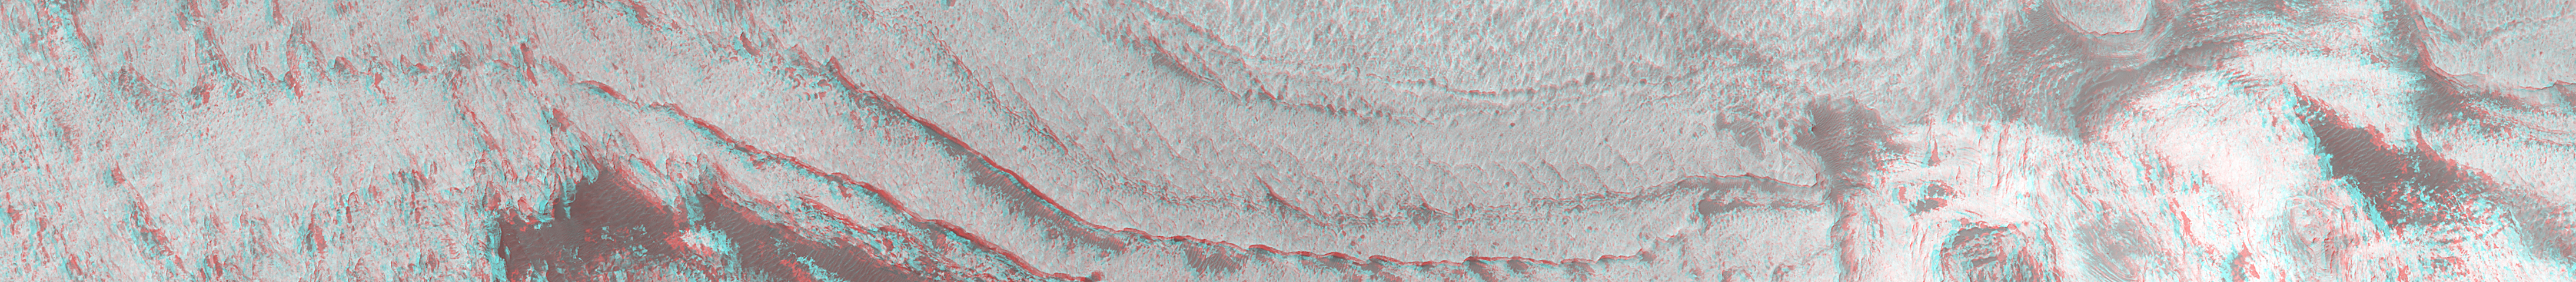

Stereo View of Layer Outcrops in Iani Chaos

In an effort to save fuel so that the Mars Global Surveyor (MGS) mission can be extended additional years into the future (in order to act as a relay for entry, descent, and landing telemetry from the Mars Exploration Rover mission in early 2004), the spacecraft was re-oriented in mid-August 2001 such that it no longer points the camera and other science instruments straight down at Mars (i.e., towards its nadir). Now it points about 16° off-nadir. For the Mars Orbiter Camera (MOC) experiment, this new [sic] orientation, known among MGS teams as “Relay-16” (because it enables the “relay mission” and has an offset of 16°), has resulted in a tremendous increase in the number of opportunities to acquire high resolution stereo (3-D) views of the martian surface. Ideally, an image taken during the Mapping Mission when the spacecraft was pointing nadir is repeated within a week or two of its first Mars anniversary–i.e., 1 Mars year after it was first acquired–so that the illumination conditions are close to the same in the two images.

The 3-D anaglyph shown here is an example of the on-going effort to acquire rRelay-16 stereo during the MGS Extended Mission. The first picture used to make this image, M13-01484, was acquired March 21, 2000. Nearly 1 Mars year later, the second image, E12-02584, was taken on January 23, 2002. Together, the images show eroded, pitted, light-toned layer outcrops in Iani Chaos near 4.4°S, 18.6°W. The layered materials may be ancient sedimentary rocks. The image covers an area 26 km (16 miles) by nearly 3 km (1.9 mi) wide, and is illuminated from the top left.

To see this image in stereo vision, you must use “3-D” glasses (red in left eye, blue in right). To see the original image from March 2000, visit M13-01484 in the MOC Gallery.

Malin Space Science Systems and the California Institute of Technology built the MOC using spare hardware from the Mars Observer mission. MSSS operates the camera from its facilities in San Diego, CA. The Jet Propulsion Laboratory’s Mars Surveyor Operations Project operates the Mars Global Surveyor spacecraft with its industrial partner, Lockheed Martin Astronautics, from facilities in Pasadena, CA and Denver, CO.

Credit: NASA/JPL/MSSS